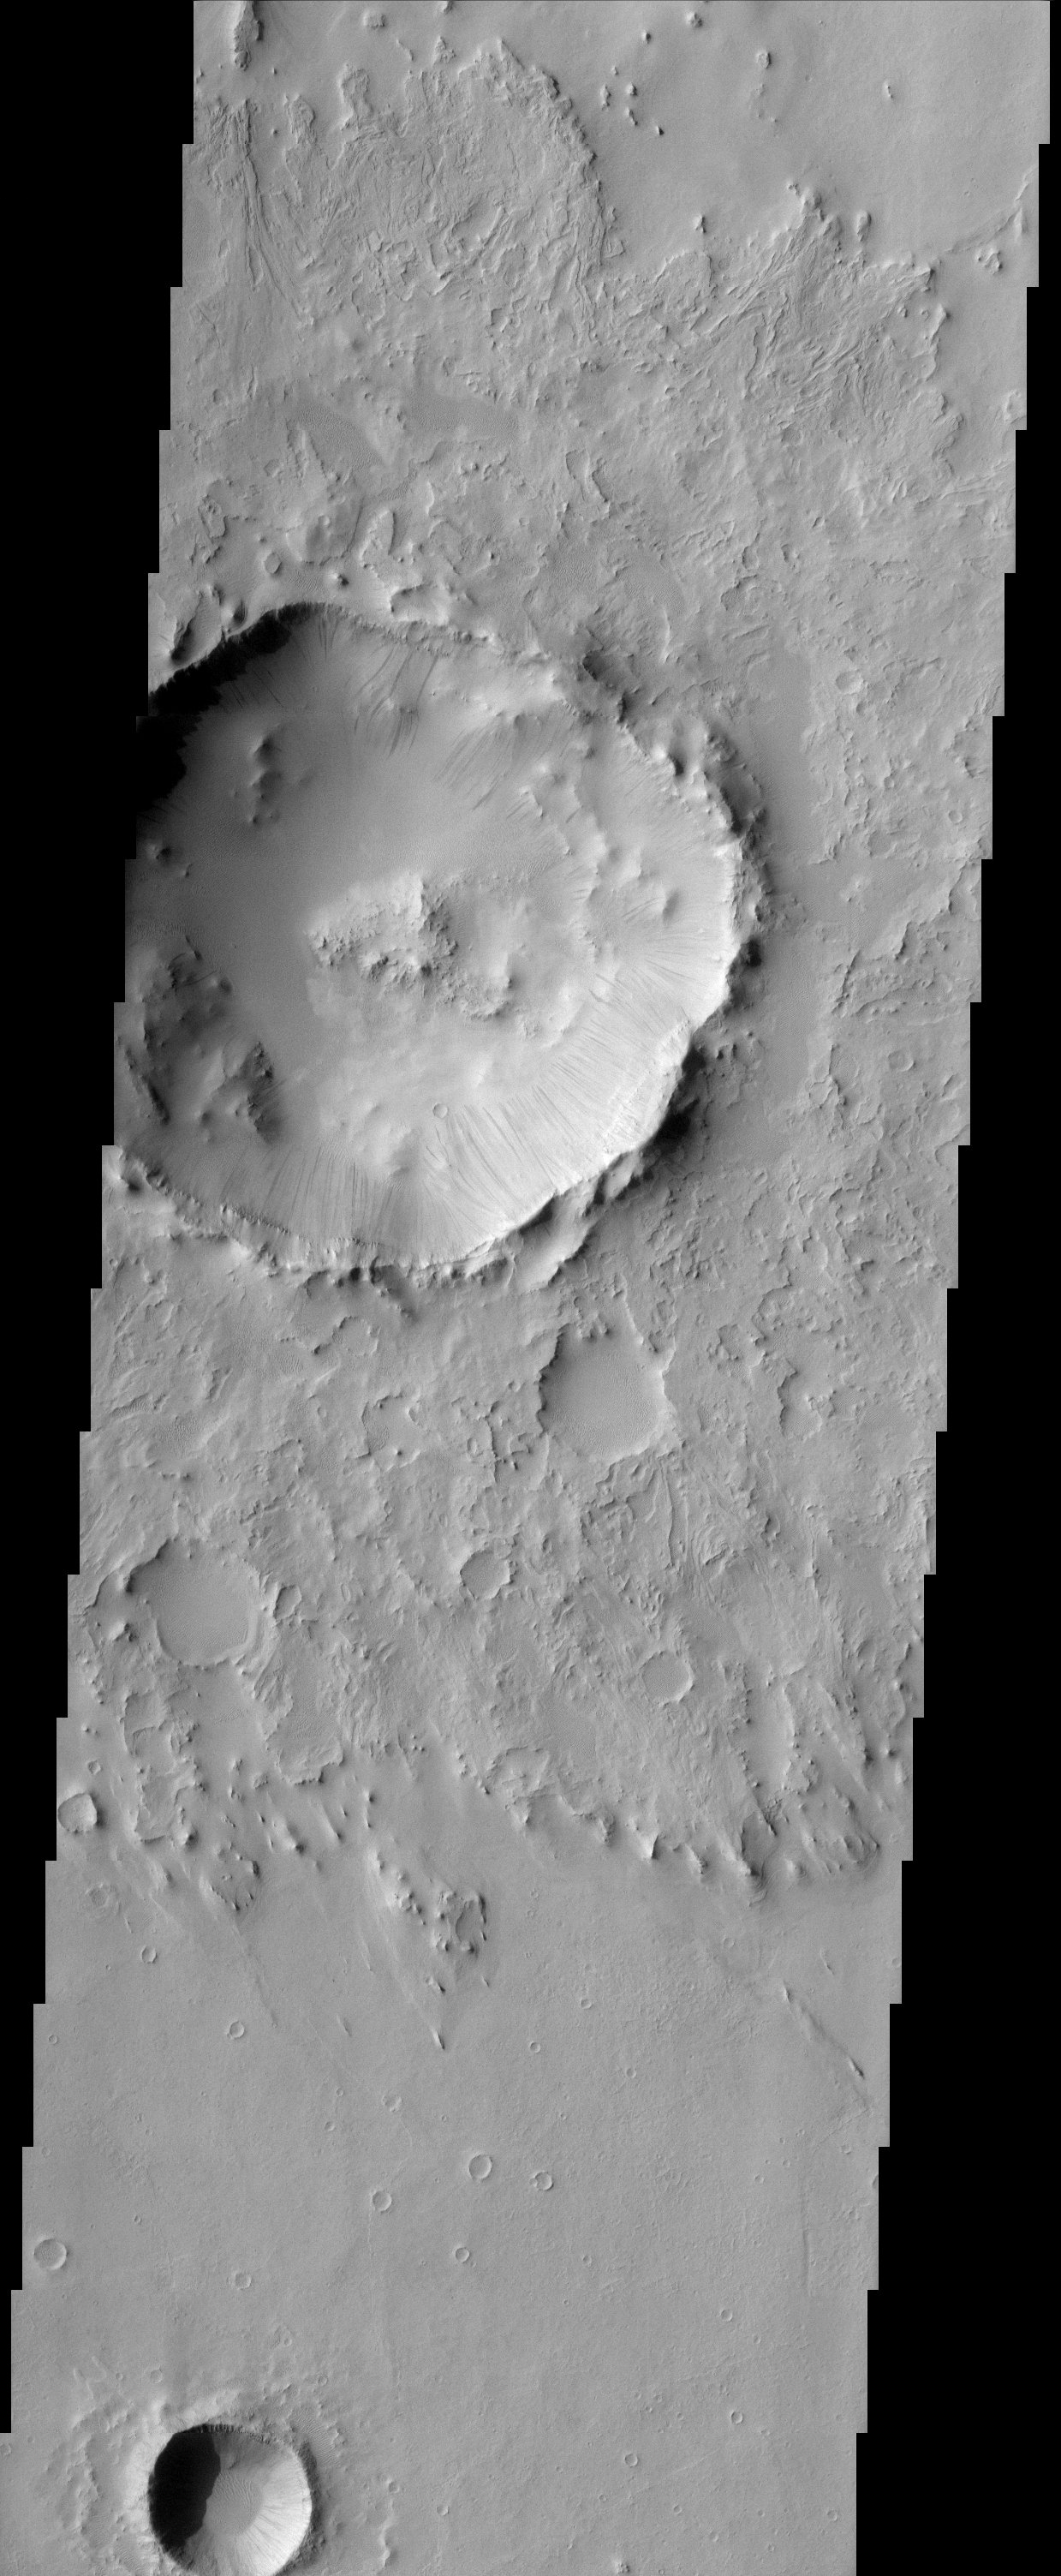

Impact crater

Dark streaks emanating from within impact crater walls show evidence for mass movement of materials.

Note: this THEMIS visual image has not been radiometrically nor geometrically calibrated for this preliminary release. An empirical correction has been performed to remove instrumental effects. A linear shift has been applied in the cross-track and down-track direction to approximate spacecraft and planetary motion. Fully calibrated and geometrically projected images will be released through the Planetary Data System in accordance with Project policies at a later time.

NASA’s Jet Propulsion Laboratory manages the 2001 Mars Odyssey mission for NASA’s Office of Space Science, Washington, D.C. The Thermal Emission Imaging System (THEMIS) was developed by Arizona State University, Tempe, in collaboration with Raytheon Santa Barbara Remote Sensing. The THEMIS investigation is led by Dr. Philip Christensen at Arizona State University. Lockheed Martin Astronautics, Denver, is the prime contractor for the Odyssey project, and developed and built the orbiter. Mission operations are conducted jointly from Lockheed Martin and from JPL, a division of the California Institute of Technology in Pasadena.

Credit: NASA/JPL/Arizona State University